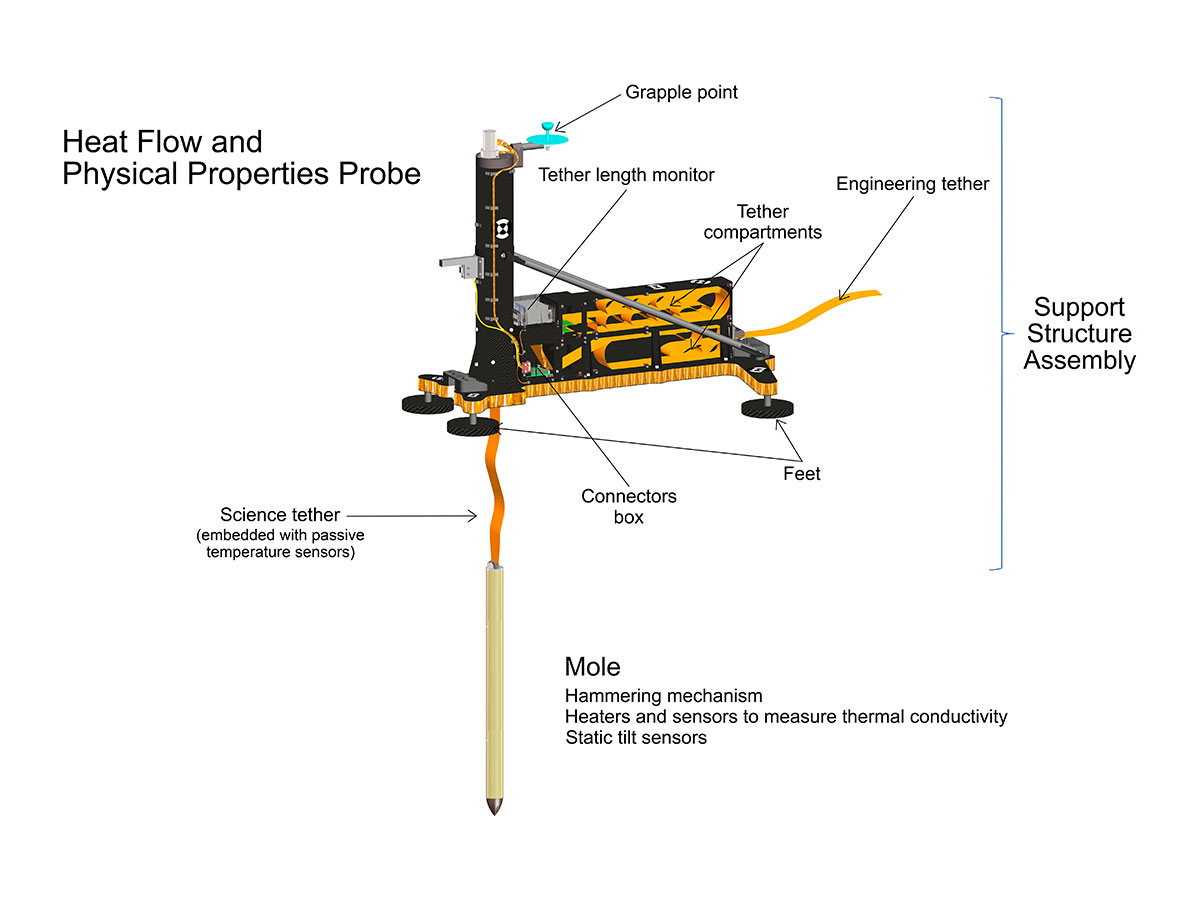

HP3 Cutaway Rendering (Artist’s Concept)

An artist’s concept of InSight’s heat probe, called the Heat and Physical Properties Package (HP3), annotates various parts inside of the instrument.

JPL manages InSight for NASA’s Science Mission Directorate. InSight is part of NASA’s Discovery Program, managed by the agency’s Marshall Space Flight Center in Huntsville, Alabama. Lockheed Martin Space in Denver built the InSight spacecraft, including its cruise stage and lander, and supports spacecraft operations for the mission.

A number of European partners, including France’s Centre National d’Études Spatiales (CNES) and the German Aerospace Center (DLR), are supporting the InSight mission. CNES and the Institut de Physique du Globe de Paris (IPGP) provided the Seismic Experiment for Interior Structure (SEIS) instrument, with significant contributions from the Max Planck Institute for Solar System Research (MPS) in Germany, the Swiss Institute of Technology (ETH) in Switzerland, Imperial College and Oxford University in the United Kingdom, and JPL. DLR provided the Heat Flow and Physical Properties Package (HP3) instrument, with significant contributions from the Space Research Center (CBK) of the Polish Academy of Sciences and Astronika in Poland. Spain’s Centro de Astrobiología (CAB) supplied the wind sensors.

Credit: NASA/JPL-Caltech/DLR